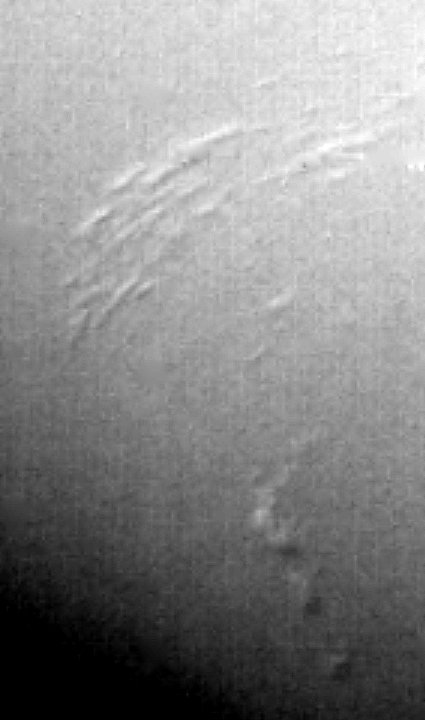

Neptune’s South Polar Region

This image of Neptune’s south polar region was obtained by the NASA Voyager narrow-angle camera on Aug. 23, 1989, when it was at a distance of 25 million kilometers (1.6 million miles). The smallest cloud features are 45 kilometers (28 miles) in diameter. The image shows the discovery of shadows in Neptune’s atmosphere, shadows cast onto a deep cloud bank by small elevated clouds. Located at about 68 degrees south latitude, they are the first cloud shadows ever seen by the Voyager on any planet. The dark regions adjacent to the small bright clouds are believed to be shadows, because they are on the side of the cloud that is opposite to the incoming sunlight and because they lengthen in places where the sun lies closer to the horizon. Estimates of the height of these discrete clouds above the underlying cloud bank can be obtained by careful analysis of this data. The Voyager Mission is conducted by JPL for NASA’s Office of Space Science and Applications.

Credit: NASA/JPL